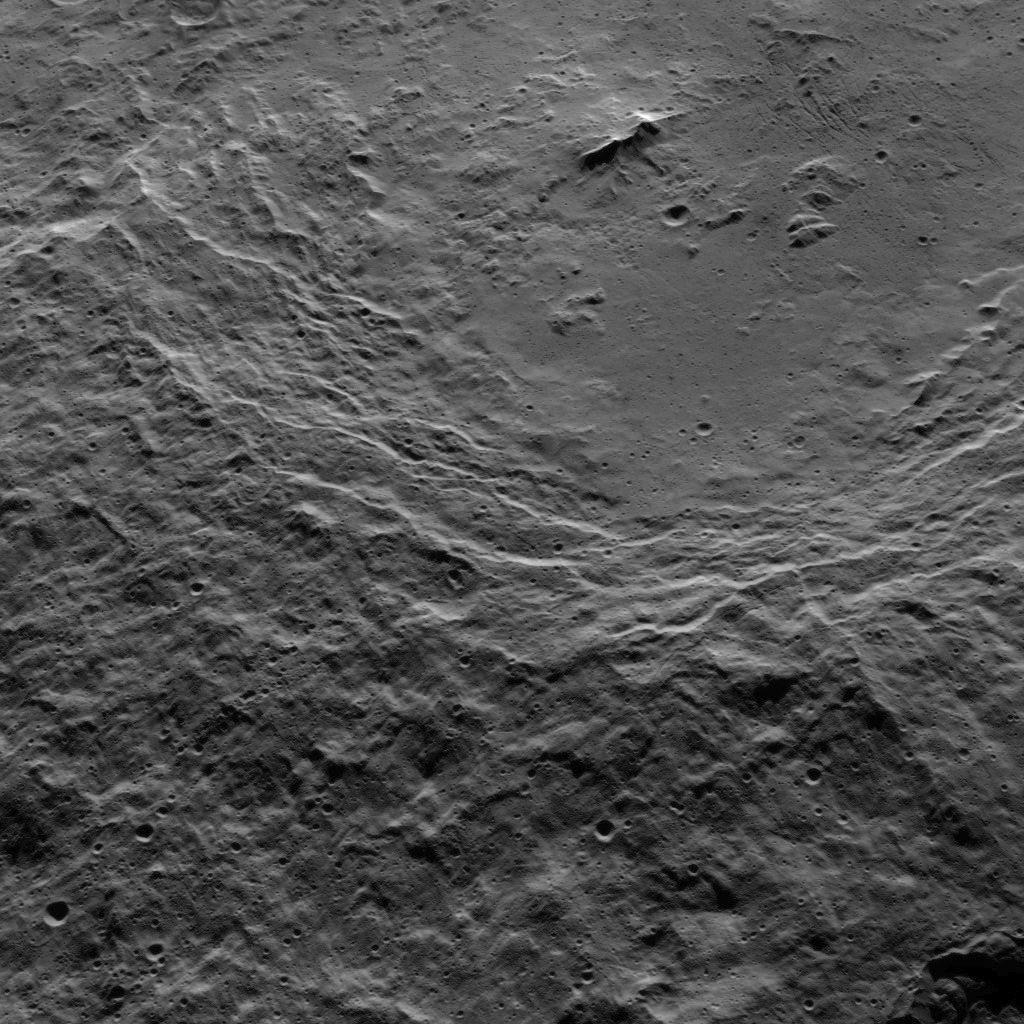

Dawn HAMO Image 71

This view shows the southwestern rim of 106-mile-wide (170-kilometer-wide) Urvara crater on Ceres. The crater’s terraced rim leads down to a generally smooth floor. In the crater’s center is a prominent double peak, surrounded by rough terrain to the west and some linear, parallel grooves to the east.

NASA’s Dawn spacecraft obtained the image on Oct. 15, 2015, from an altitude of 915 miles (1,470 kilometers). It has a resolution of 450 feet (140 meters) per pixel. North on Ceres is up.

Dawn’s mission is managed by JPL for NASA’s Science Mission Directorate in Washington. Dawn is a project of the directorate’s Discovery Program, managed by NASA’s Marshall Space Flight Center in Huntsville, Alabama. UCLA is responsible for overall Dawn mission science. Orbital ATK, Inc., in Dulles, Virginia, designed and built the spacecraft. The German Aerospace Center, the Max Planck Institute for Solar System Research, the Italian Space Agency and the Italian National Astrophysical Institute are international partners on the mission team.

Credit: NASA/JPL-Caltech/UCLA/MPS/DLR/IDA